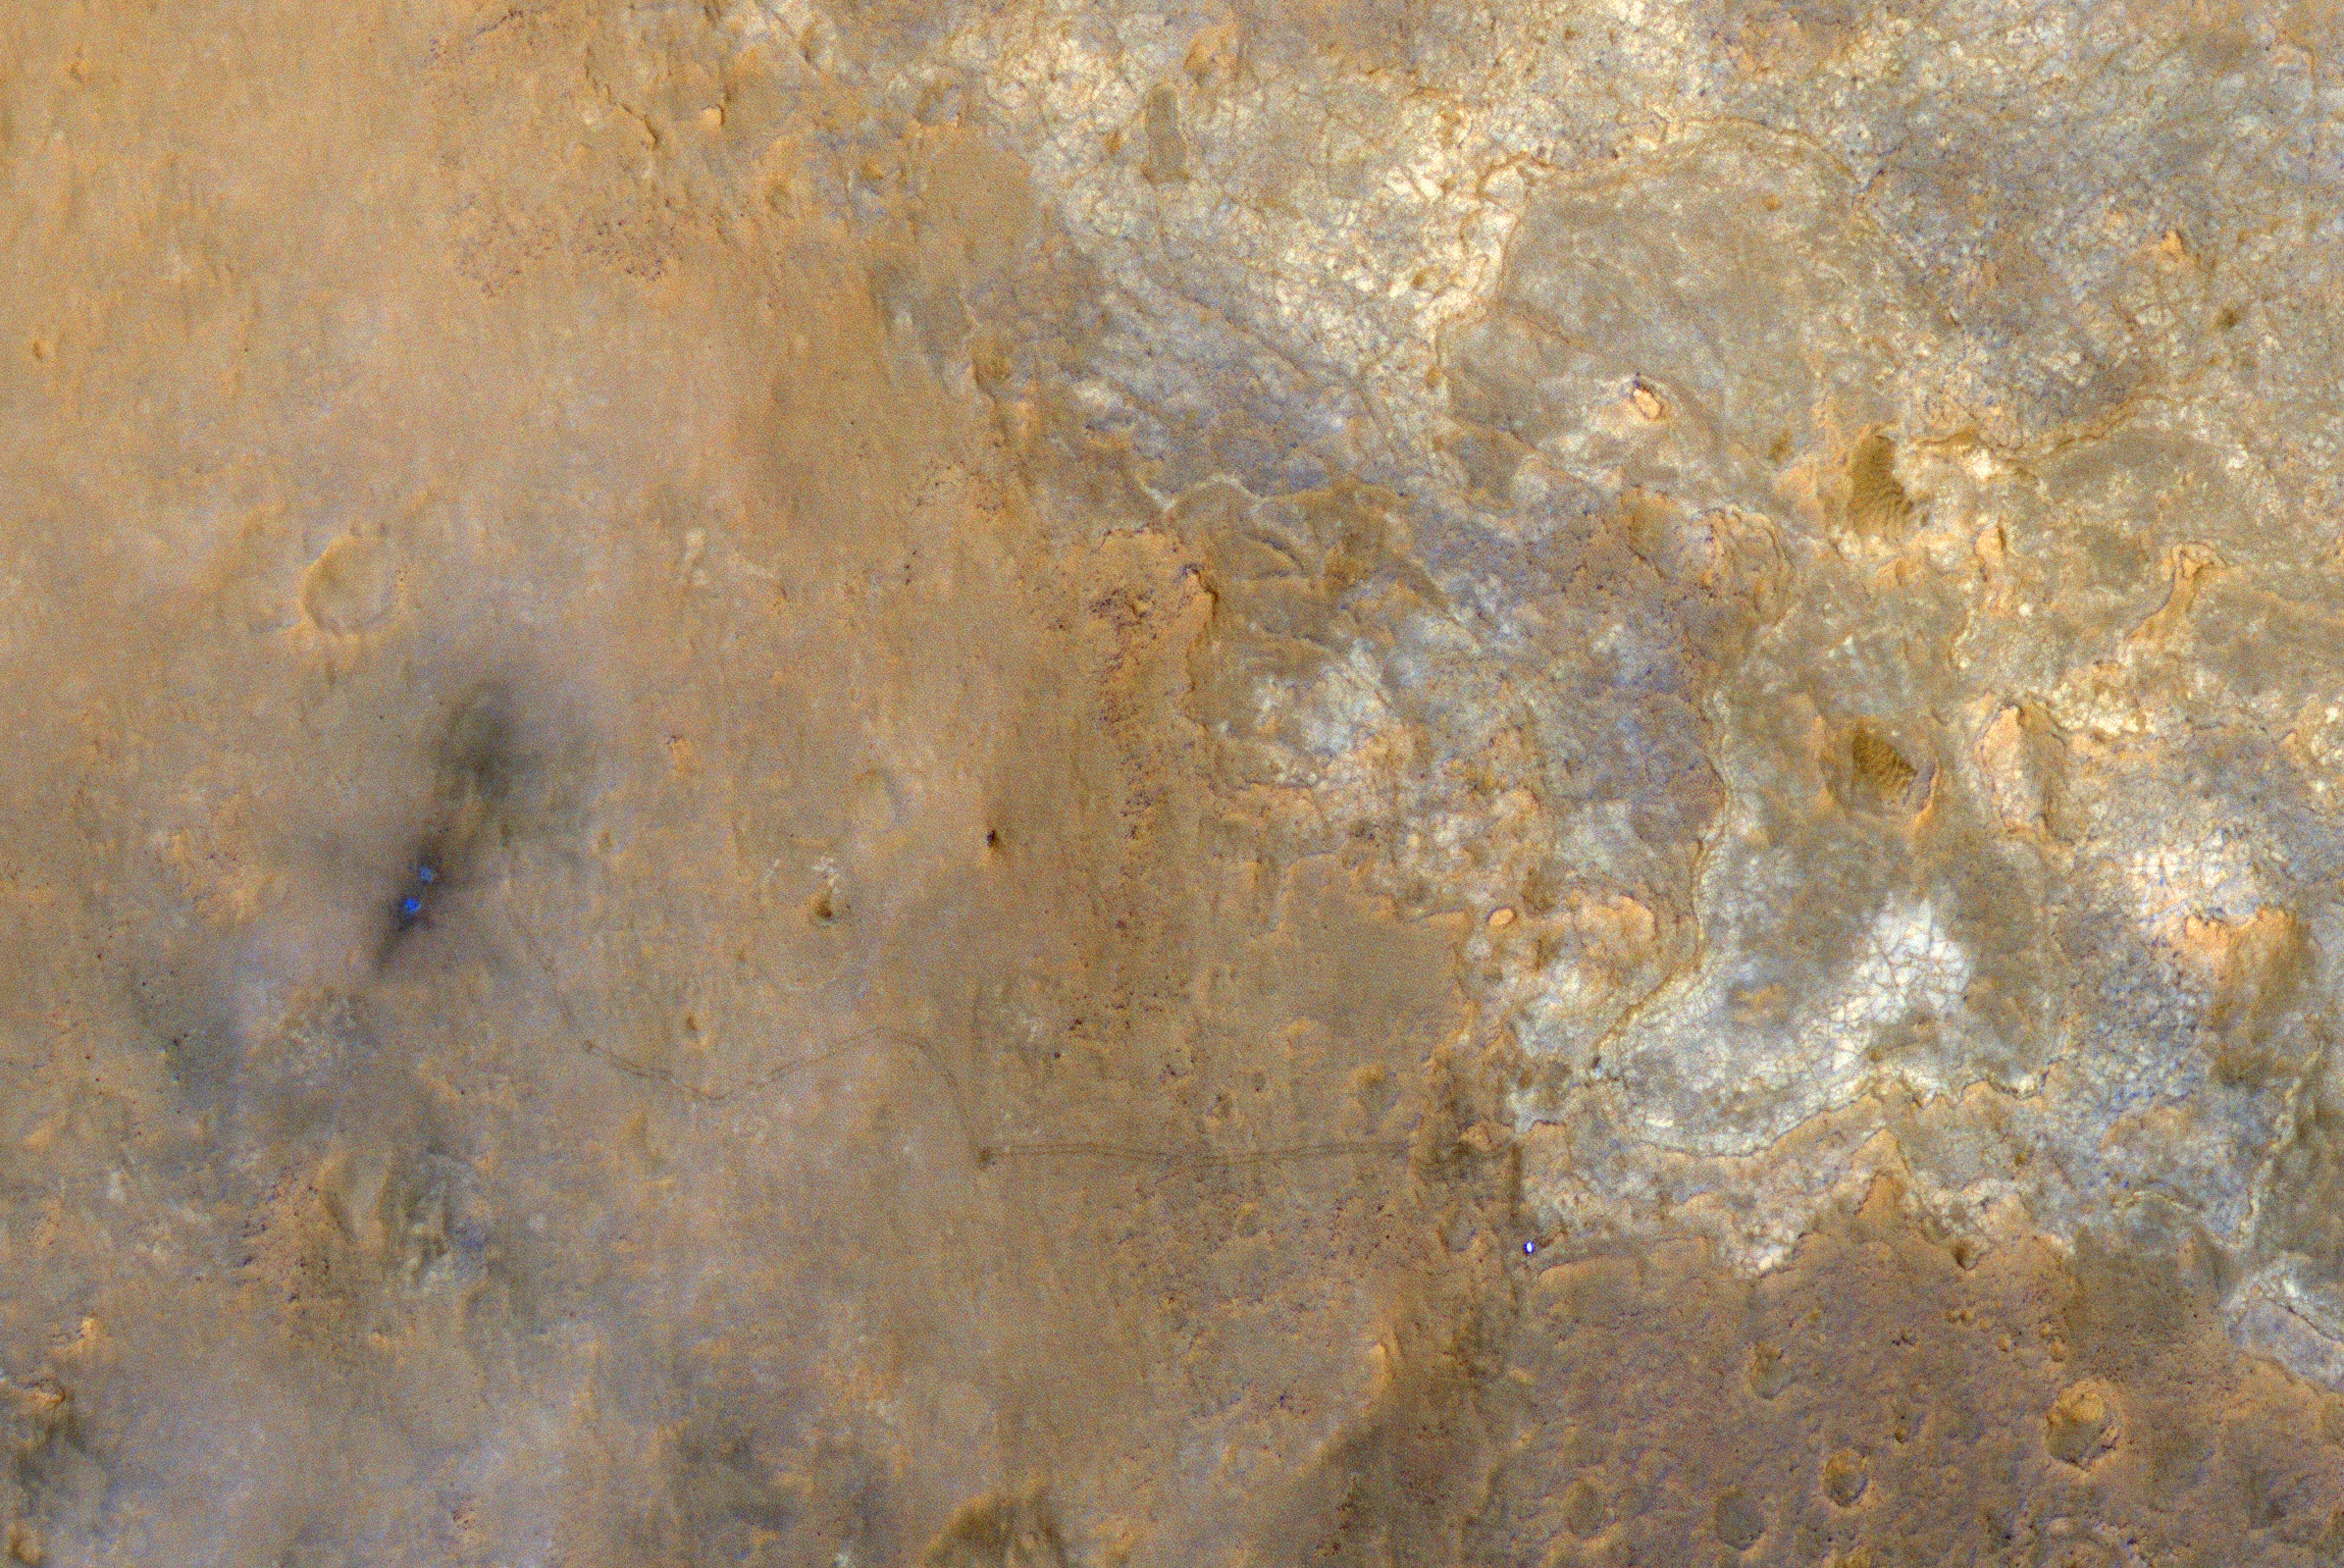

View From Mars Orbiter Showing Curiosity Rover at ‘Shaler’

NASA’s Mars Science Laboratory rover Curiosity appears as a bluish dot near the lower right corner of this enhanced-color view from the High Resolution Imaging Science Experiment (HiRISE) camera on NASA’s Mars Reconnaissance Orbiter. The rover’s tracks are visible extending from the landing site, “Bradbury Landing,” in the left half of the scene. Two bright, relatively blue spots surrounded by darker patches are where the Mars Science Laboratory spacecraft’s landing jets cleared away reddish surface dust at the landing site. North is toward the top. For scale, the two parallel lines of the wheel tracks are about 10 feet (3 meters) apart.

HiRISE shot this image on June 27, 2013, when Curiosity was at an outcrop called “Shaler” in the “Glenelg” area of Gale Crater. Subsequently the rover drove away from Glenelg toward the southwest.

When HiRISE captured this view, the Mars Reconnaissance Orbiter was rolled for an eastward-looking angle rather than straight downward. The afternoon sun illuminated the scene from the western sky, so the lighting was nearly behind the camera. Specifically, the angle from sun to orbiter to rover was just 5.47 degrees. This geometry hides shadows and reveals subtle color variations.

The image is one product from HiRISE observation ESP_032436_1755. Other image products from this observation are available at http://uahirise.org/ESP_032436_1755.

HiRISE is one of six instruments on NASA’s Mars Reconnaissance Orbiter. The University of Arizona, Tucson, operates HiRISE, which was built by Ball Aerospace & Technologies Corp., Boulder, Colo. NASA’s Jet Propulsion Laboratory, a division of the California Institute of Technology in Pasadena, manages the Mars Reconnaissance Orbiter project for NASA’s Science Mission Directorate, Washington.

Credit: NASA/JPL-Caltech/Univ. of Arizona